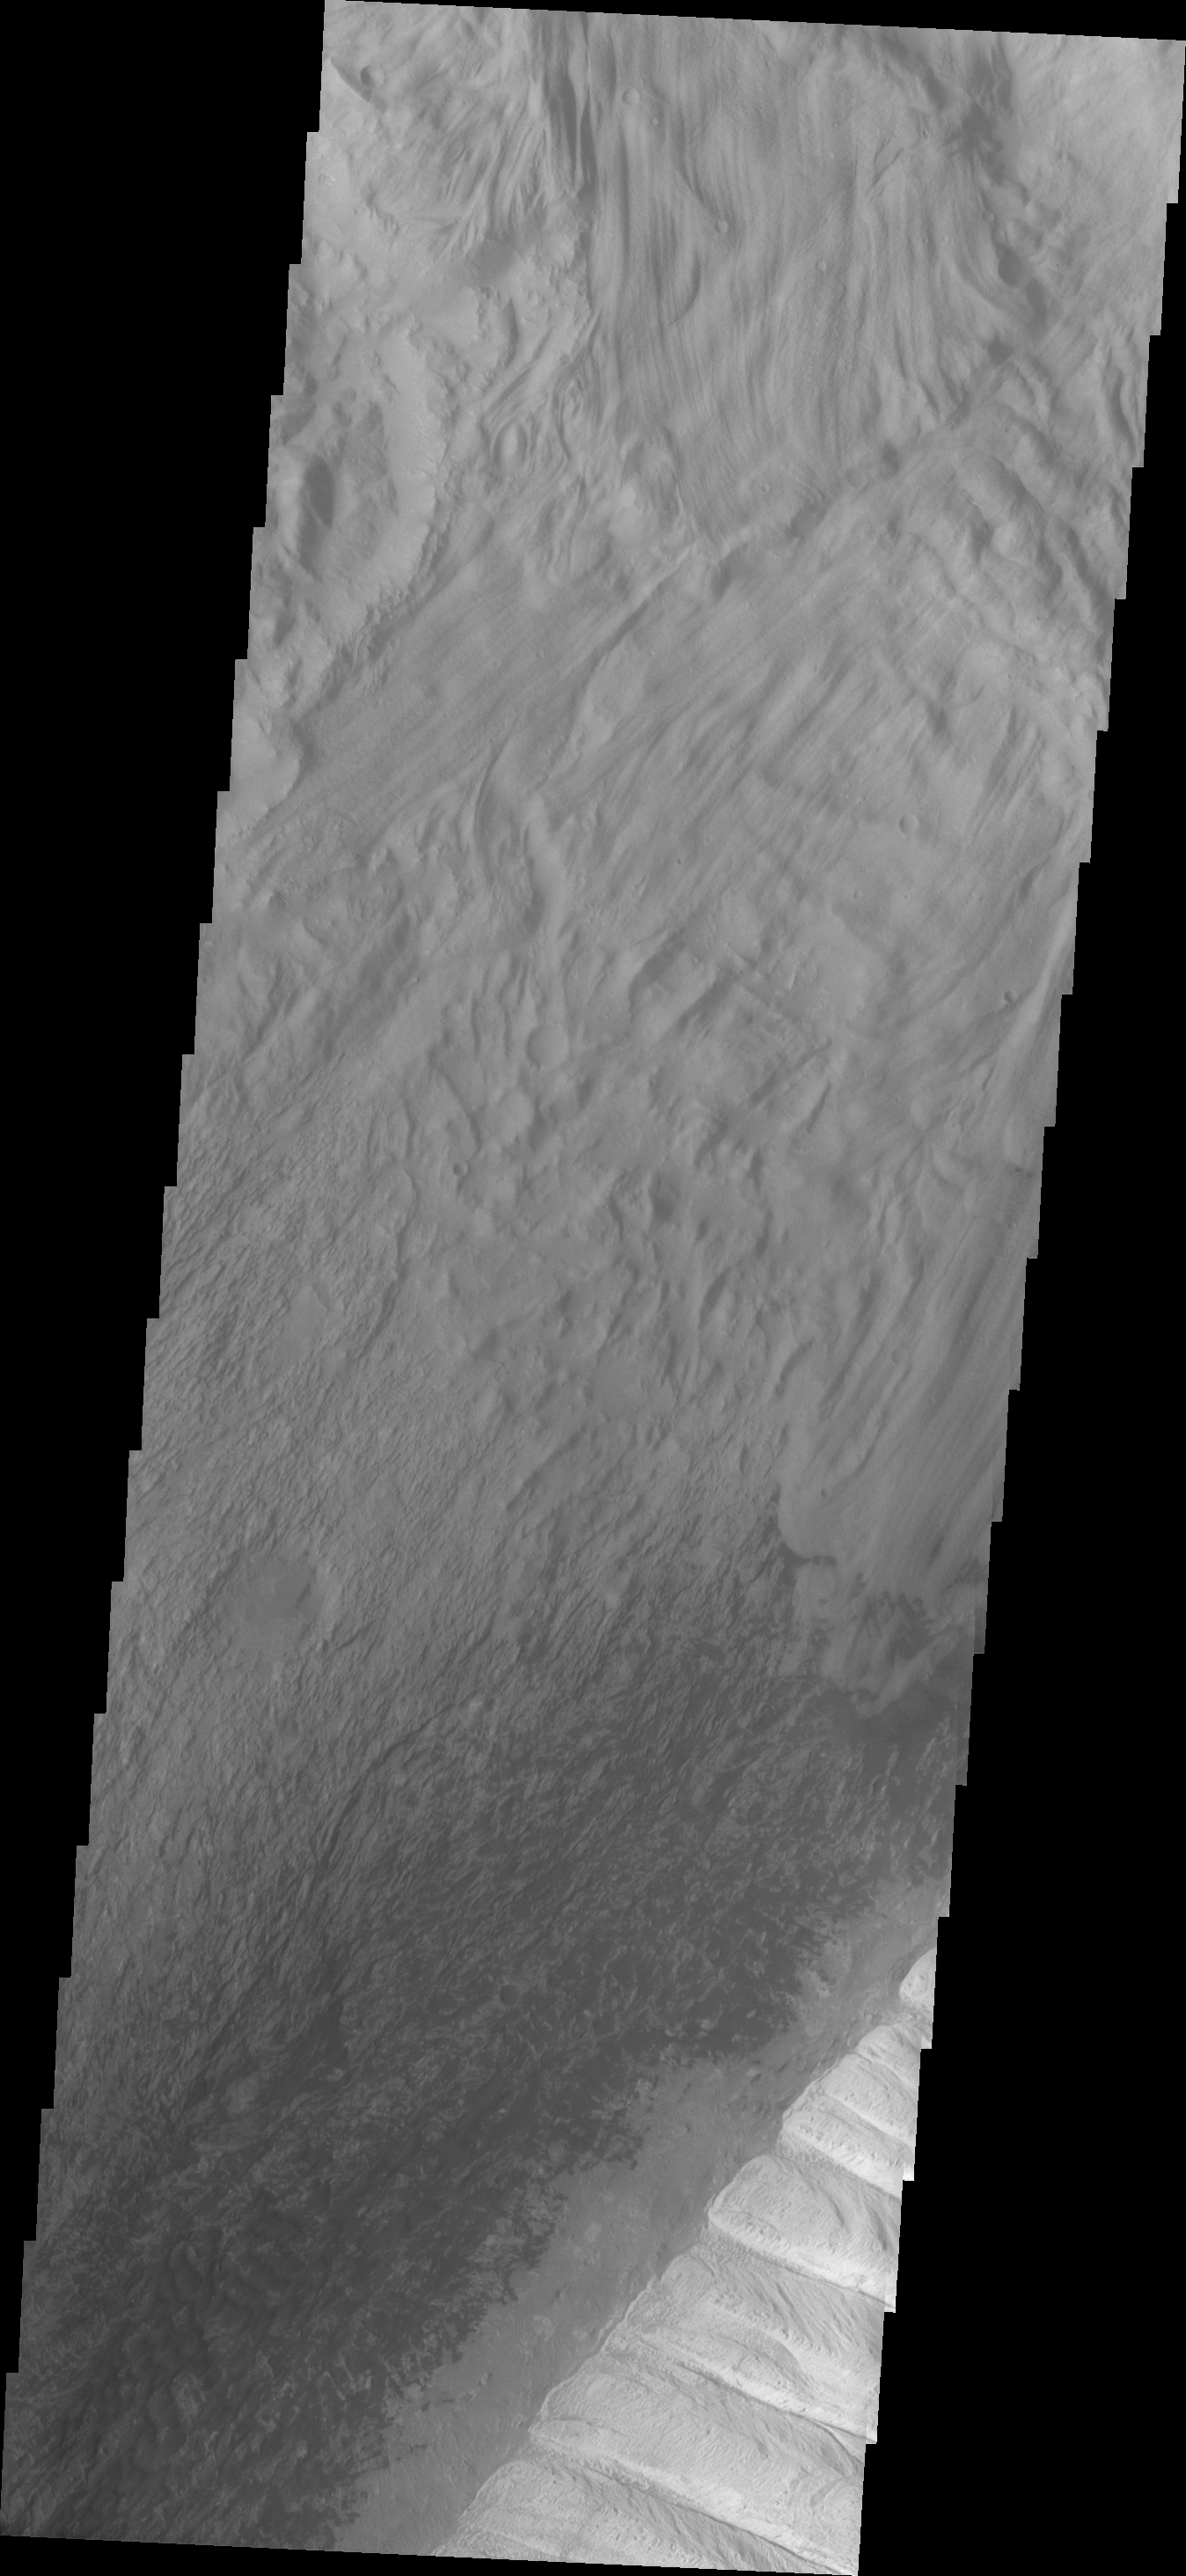

THEMIS ART #92

A giant pair of dentures is not taking a bite out of Ophir Chasma, just the edge of an eroded deposit of material.

Image information: VIS instrument. Latitude -4.1N, Longitude 288.7E. 18 meter/pixel resolution.

Please see the THEMIS Data Citation Note for details on crediting THEMIS images.

Note: this THEMIS visual image has not been radiometrically nor geometrically calibrated for this preliminary release. An empirical correction has been performed to remove instrumental effects. A linear shift has been applied in the cross-track and down-track direction to approximate spacecraft and planetary motion. Fully calibrated and geometrically projected images will be released through the Planetary Data System in accordance with Project policies at a later time.

NASA’s Jet Propulsion Laboratory manages the 2001 Mars Odyssey mission for NASA’s Office of Space Science, Washington, D.C. The Thermal Emission Imaging System (THEMIS) was developed by Arizona State University, Tempe, in collaboration with Raytheon Santa Barbara Remote Sensing. The THEMIS investigation is led by Dr. Philip Christensen at Arizona State University. Lockheed Martin Astronautics, Denver, is the prime contractor for the Odyssey project, and developed and built the orbiter. Mission operations are conducted jointly from Lockheed Martin and from JPL, a division of the California Institute of Technology in Pasadena.

Credit: NASA/JPL/ASU